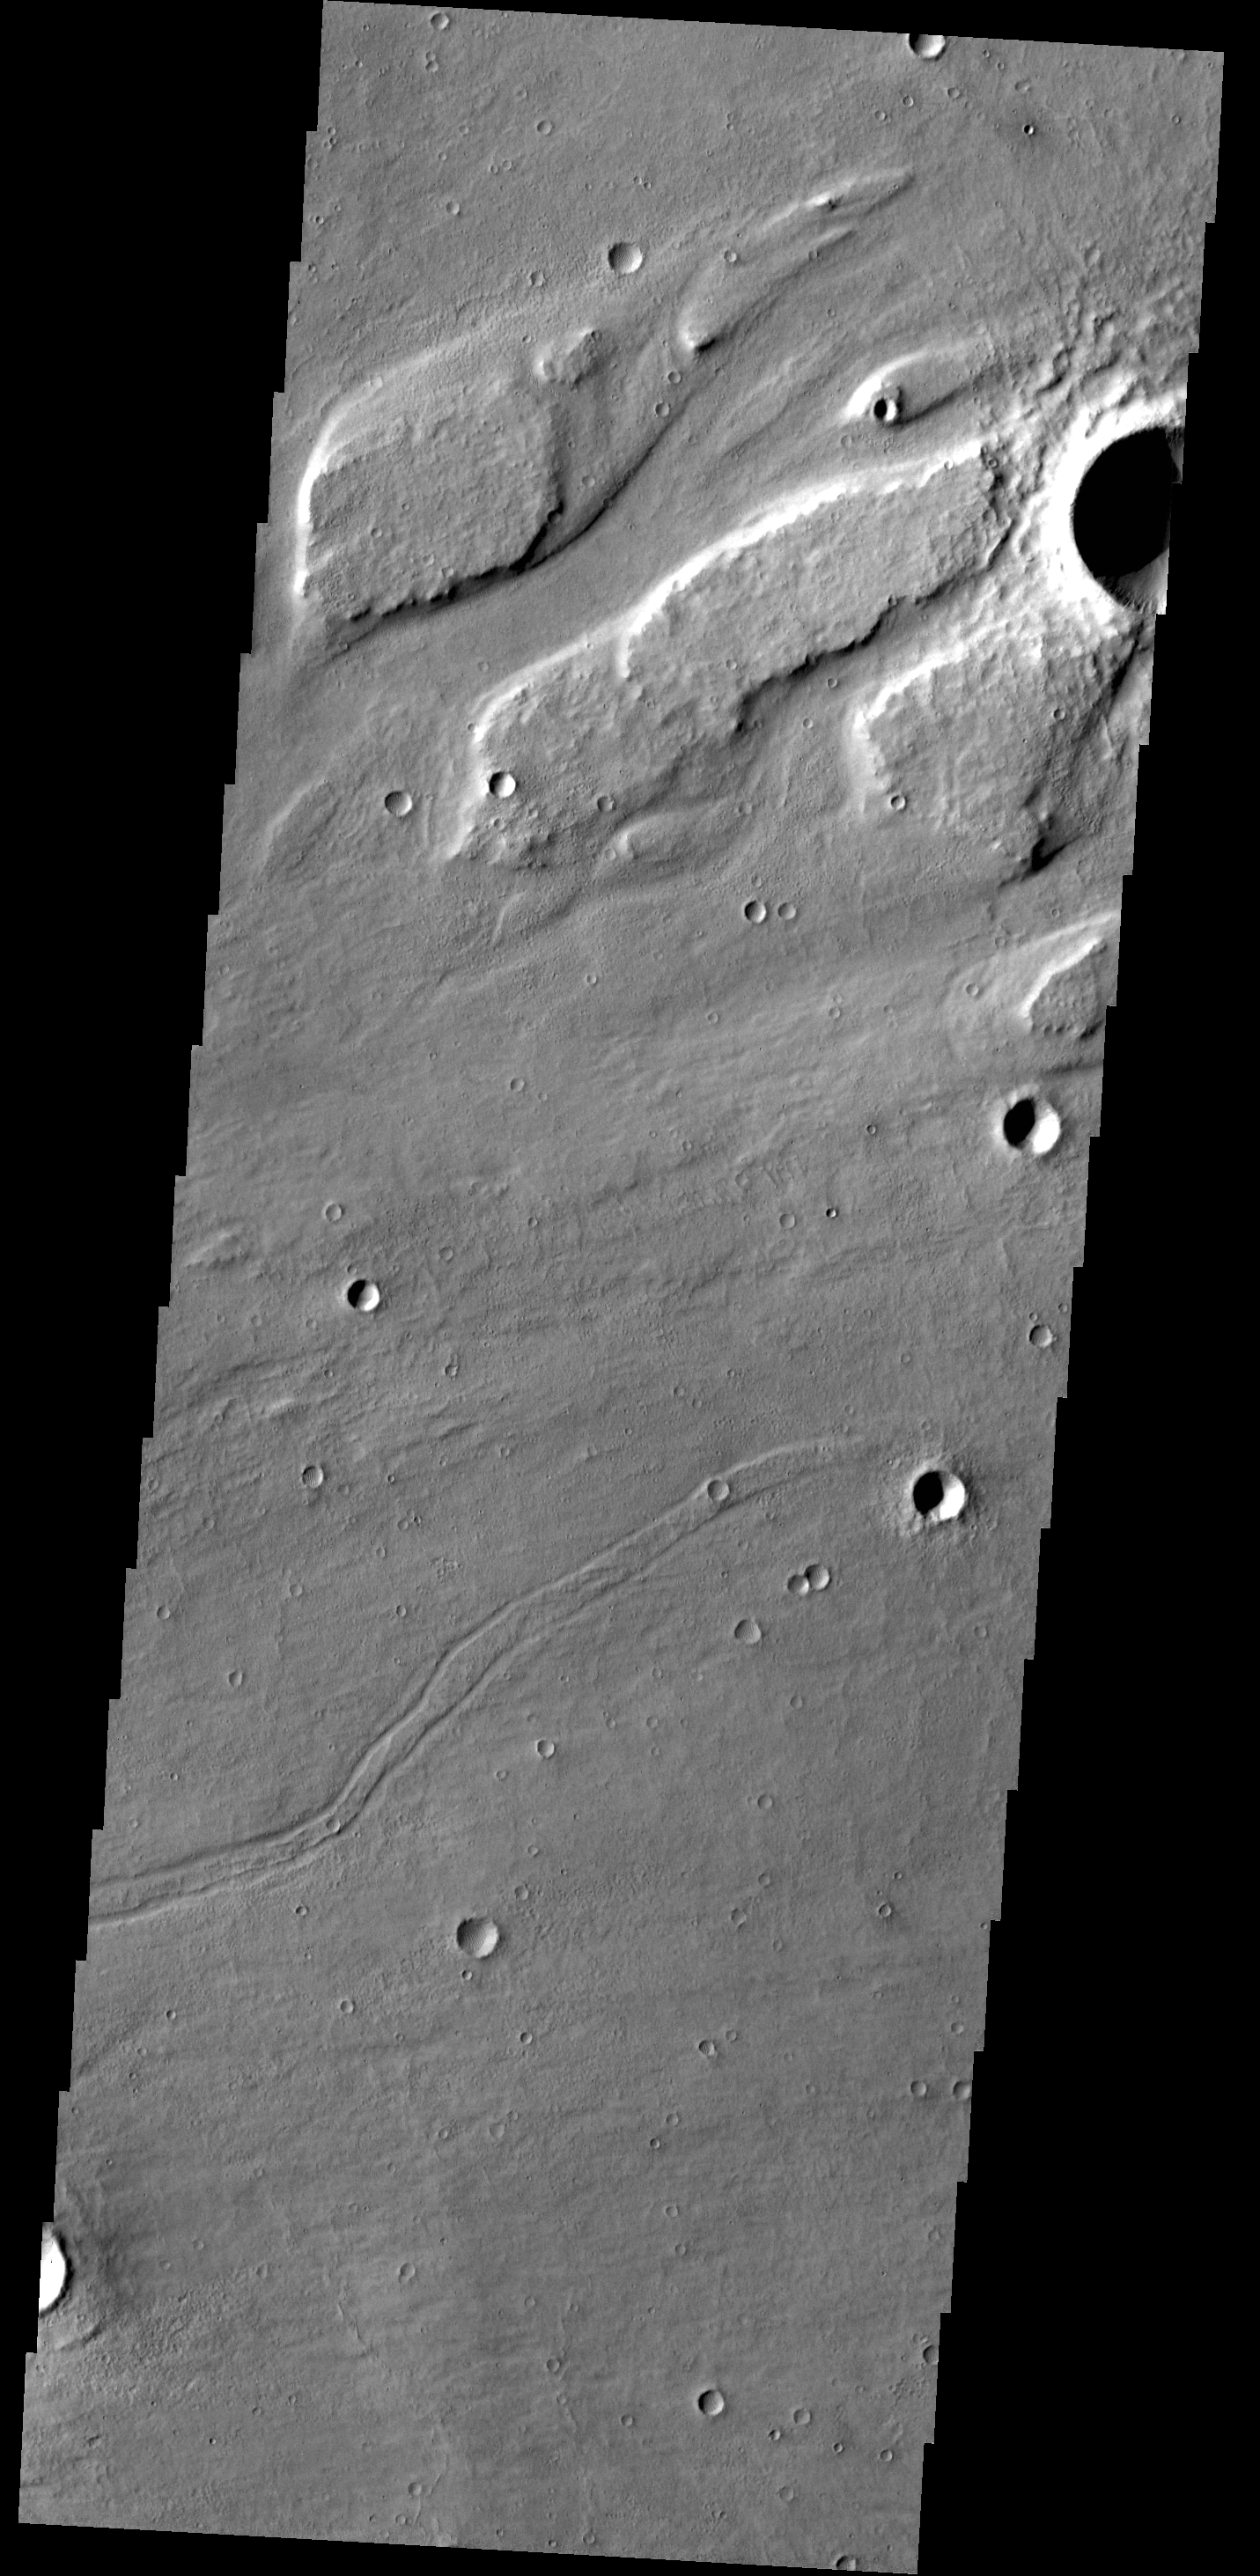

Kasei Valles

This VIS image shows streamlined islands within part of Kasei Valles.

Credit: NASA/JPL-Caltech/ASU